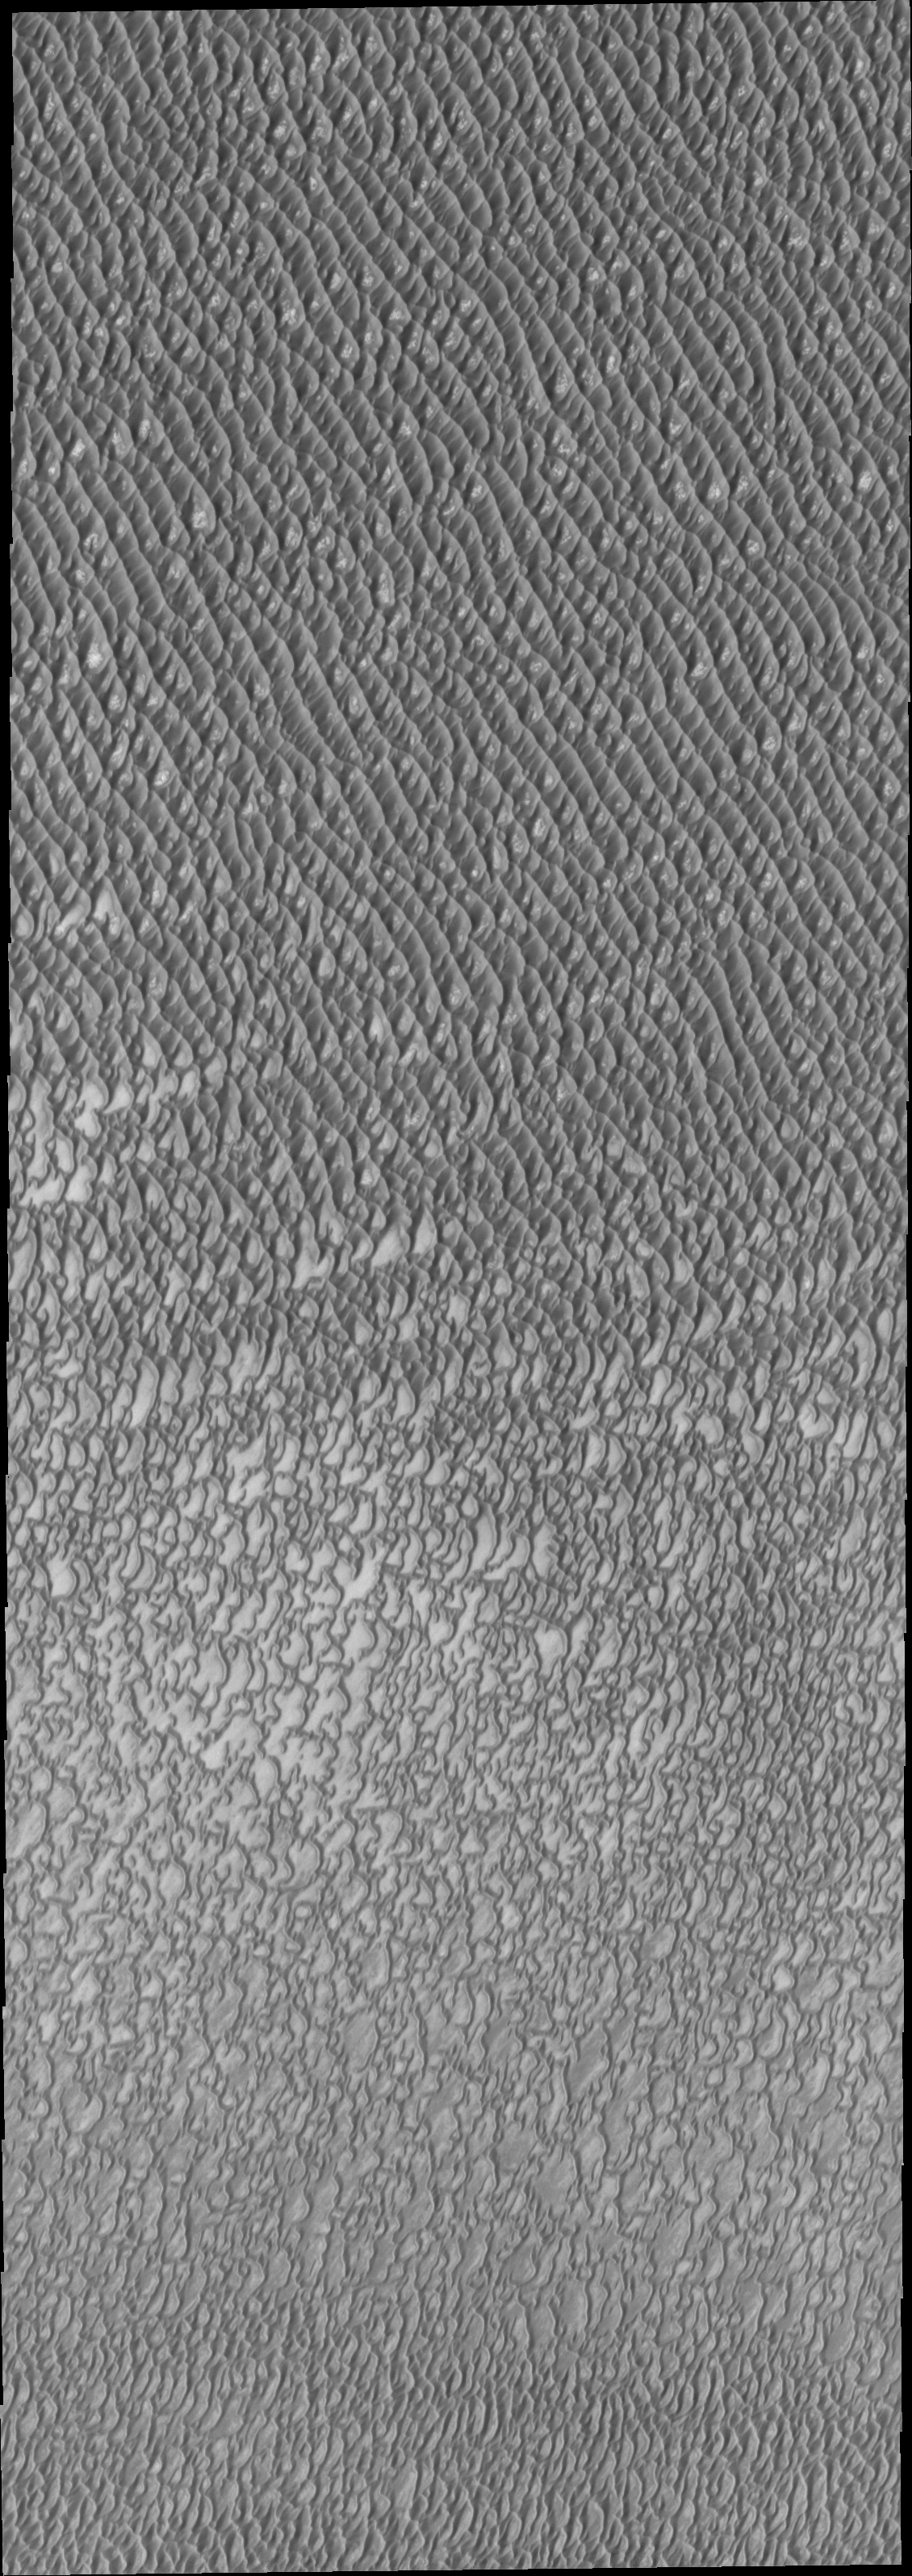

Investigating Mars: Olympia Undae

This VIS image was collected at the height of summer. It is during this season that winds are able to move sand sized particles, slowly modifying the dunes.

Olympia Undae is a vast dune field in the north polar region of Mars. It consists of a broad sand sea or erg that partly rings the north polar cap from about 120° to 240°E longitude and 78° to 83°N latitude. The dune field covers an area of approximately 470,000 km2 (bigger than California, smaller than Texas). Olympia Undae is the largest continuous dune field on Mars. Olympia Undae is not the only dune field near the north polar cap, several other smaller fields exist in the same latitude, but in other ranges of longitude, e.g. Abolos and Siton Undae. Barchan and transverse dune forms are the most common. In regions with limited available sand individual barchan dunes will form, the surface beneath and between the dunes is visible. In regions with large sand supplies, the sand sheet covers the underlying surface, and dune forms are found modifying the surface of the sand sheet. In this case transverse dunes are more common. Barchan dunes “point” down wind, transverse dunes are more linear and form parallel to the wind direction. The “square” shaped transverse dunes in Olympia Undae are due to two prevailing wind directions. The density of dunes and the alignments of the dune crests varies with location, controlled by the amount of available sand and the predominant winds over time.

The Odyssey spacecraft has spent over 15 years in orbit around Mars, circling the planet more than 71,000 times. It holds the record for longest working spacecraft at Mars. THEMIS, the IR/VIS camera system, has collected data for the entire mission and provides images covering all seasons and lighting conditions. Over the years many features of interest have received repeated imaging, building up a suite of images covering the entire feature. From the deepest chasma to the tallest volcano, individual dunes inside craters and dune fields that encircle the north pole, channels carved by water and lava, and a variety of other feature, THEMIS has imaged them all. For the next several months the image of the day will focus on the Tharsis volcanoes, the various chasmata of Valles Marineris, and the major dunes fields. We hope you enjoy these images!

Credit: NASA/JPL-Caltech/ASU